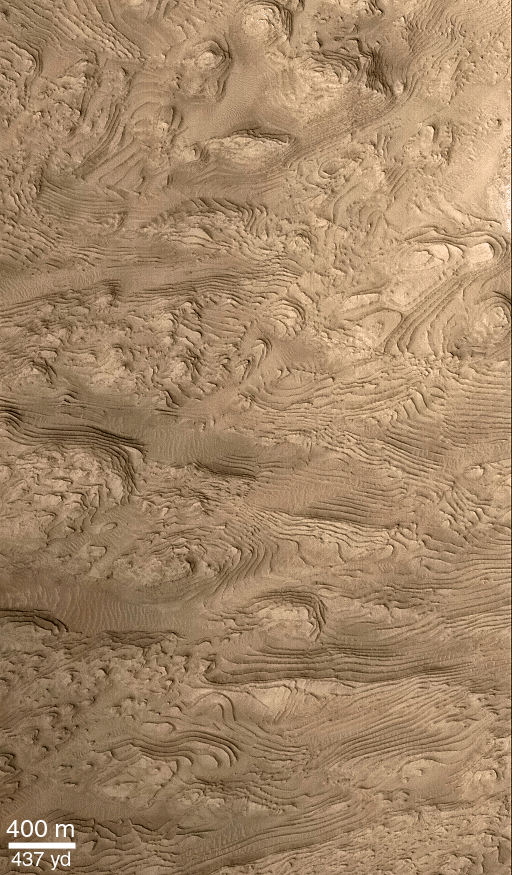

Layered Material in West Arabia Terra Crater

Hundreds of layers of similar thickness, texture, and pattern have been exposed by erosion in a 64 kilometer-wide (40 mile-wide) impact crater in western Arabia Terra at 8°N, 7°W. In other words, these layers provide a record of repeated, episodic changes that took place at some time far in the martian past, when this particular impact crater was the site of sediment deposition. Layers toward the center of the crater are nearly horizontal, but those closer to or draping over the crater walls are tilted (geologist use the term dipping) toward the basin center. These relationships suggest that the sediments that created these layers were deposited from above–perhaps by settling out of the martian atmosphere, or perhaps by settling out of water that might have occupied this crater as a lake.

The context view (above) was taken by the Viking 1 orbiter in 1978; in it, north is up and sunlight illuminates the scene from the right. The three Mars Global Surveyor (MGS) Mars Orbiter Camera (MOC) narrow angle (high resolution) views PIA02840, PIA02841, PIA02842 (this release)) sample layer outcrops that were previously not known to exist in this crater. Each MOC image is illuminated from the left. Dark material in PIA02841 and PIA02840 is windblown sand; in PIA02840, this sand enhances the appearance of the layers.Note: In the context image above, the boxes marked A, B, and C refer to PIA02842 (this release), PIA02841 and PIA02840 respectively.

Credit: NASA/JPL/MSSS